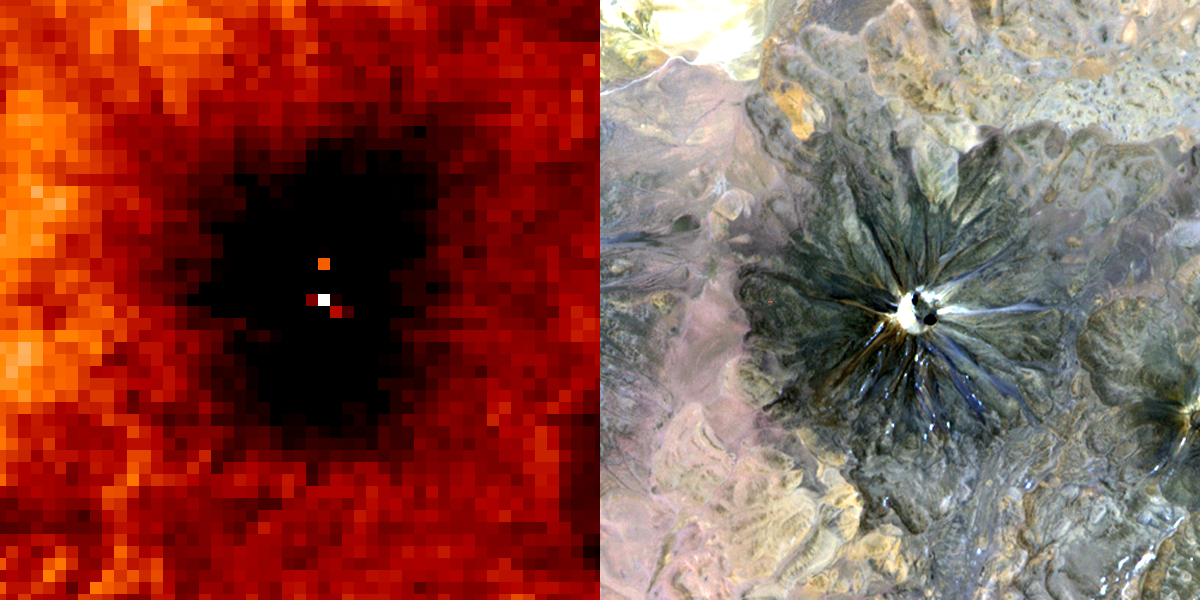

Chiliques Volcano, Chile

A January 6, 2002 ASTER nighttime thermal infrared image of Chiliques volcano in Chile shows a hot spot in the summit crater and several others along the upper flanks of the edifice, indicating new volcanic activity. Examination of an earlier nighttime thermal infrared image from May 24, 2000 showed no thermal anomaly. Chiliques volcano was previously thought to be dormant. Rising to an elevation of 5778 m, Chiliques is a simple stratovolcano with a 500-m-diameter circular summit crater. This mountain is one of the most important high altitude ceremonial centers of the Incas. It is rarely visited due to its difficult accessibility. Climbing to the summit along Inca trails, numerous ruins are encountered; at the summit there are a series of constructions used for rituals. There is a beautiful lagoon in the crater that is almost always frozen.

The daytime image was acquired on November 19, 2000 and was created by displaying ASTER bands 1,2 and 3 in blue, green and red. The nighttime image was acquired January 6, 2002, and is a color-coded display of a single thermal infrared band. The hottest areas are white, and colder areas are darker shades of red. Both images cover an area of 7.5 x 7.5 km, and are centered at 23.6 degrees south latitude, 67.6 degrees west longitude.

Both images cover an area of 7.5 x 7.5 km, and are centered at 23.6 degrees south latitude, 67.6 degrees west longitude.

These images were acquired by the Advanced Spaceborne Thermal Emission and Reflection Radiometer (ASTER) on NASA’s Terra satellite. With its 14spectral bands from the visible to the thermal infrared wavelength region, and its high spatial resolution of 15 to 90 meters (about 50 to 300 feet), ASTER will image Earth for the next 6 years to map and monitor the changing surface of our planet.

ASTER is one of five Earth-observing instruments launched December 18, 1999, on NASA’s Terra satellite. The instrument was built by Japan’s Ministry of Economy, Trade and Industry. A joint U.S./Japan science team is responsible for validation and calibration of the instrument and the data products. Dr. Anne Kahle at NASA’s Jet Propulsion Laboratory, Pasadena, California, is the U.S. Science team leader; Bjorn Eng of JPL is the project manager. ASTER is the only high resolution imaging sensor on Terra. The Terra mission is part of NASA’s Earth Science Enterprise, along-term research and technology program designed to examine Earth’s land, oceans, atmosphere, ice and life as a total integrated system.

The broad spectral coverage and high spectral resolution of ASTER will provide scientists in numerous disciplines with critical information for surface mapping, and monitoring dynamic conditions and temporal change. Example applications are: monitoring glacial advances and retreats; monitoring potentially active volcanoes; identifying crop stress; determining cloud morphology and physical properties; wetlands evaluation; thermal pollution monitoring; coral reef degradation; surface temperature mapping of soils and geology; and measuring surface heat balance.

Size: 7.5 x 7.5 km (4.5 x 4.5 miles)
Location: 23.6 deg. South lat., 67.6 deg. West long.
Orientation: North at top
Image Data: ASTER bands 1,2, and 3, and thermal band 12
Original Data Resolution: 15 m and 90 m
Date Acquired: January 6, 2002 and November 19, 2000

Credit: NASA/GSFC/METI/ERSDAC/JAROS, and U.S./Japan ASTER Science Team